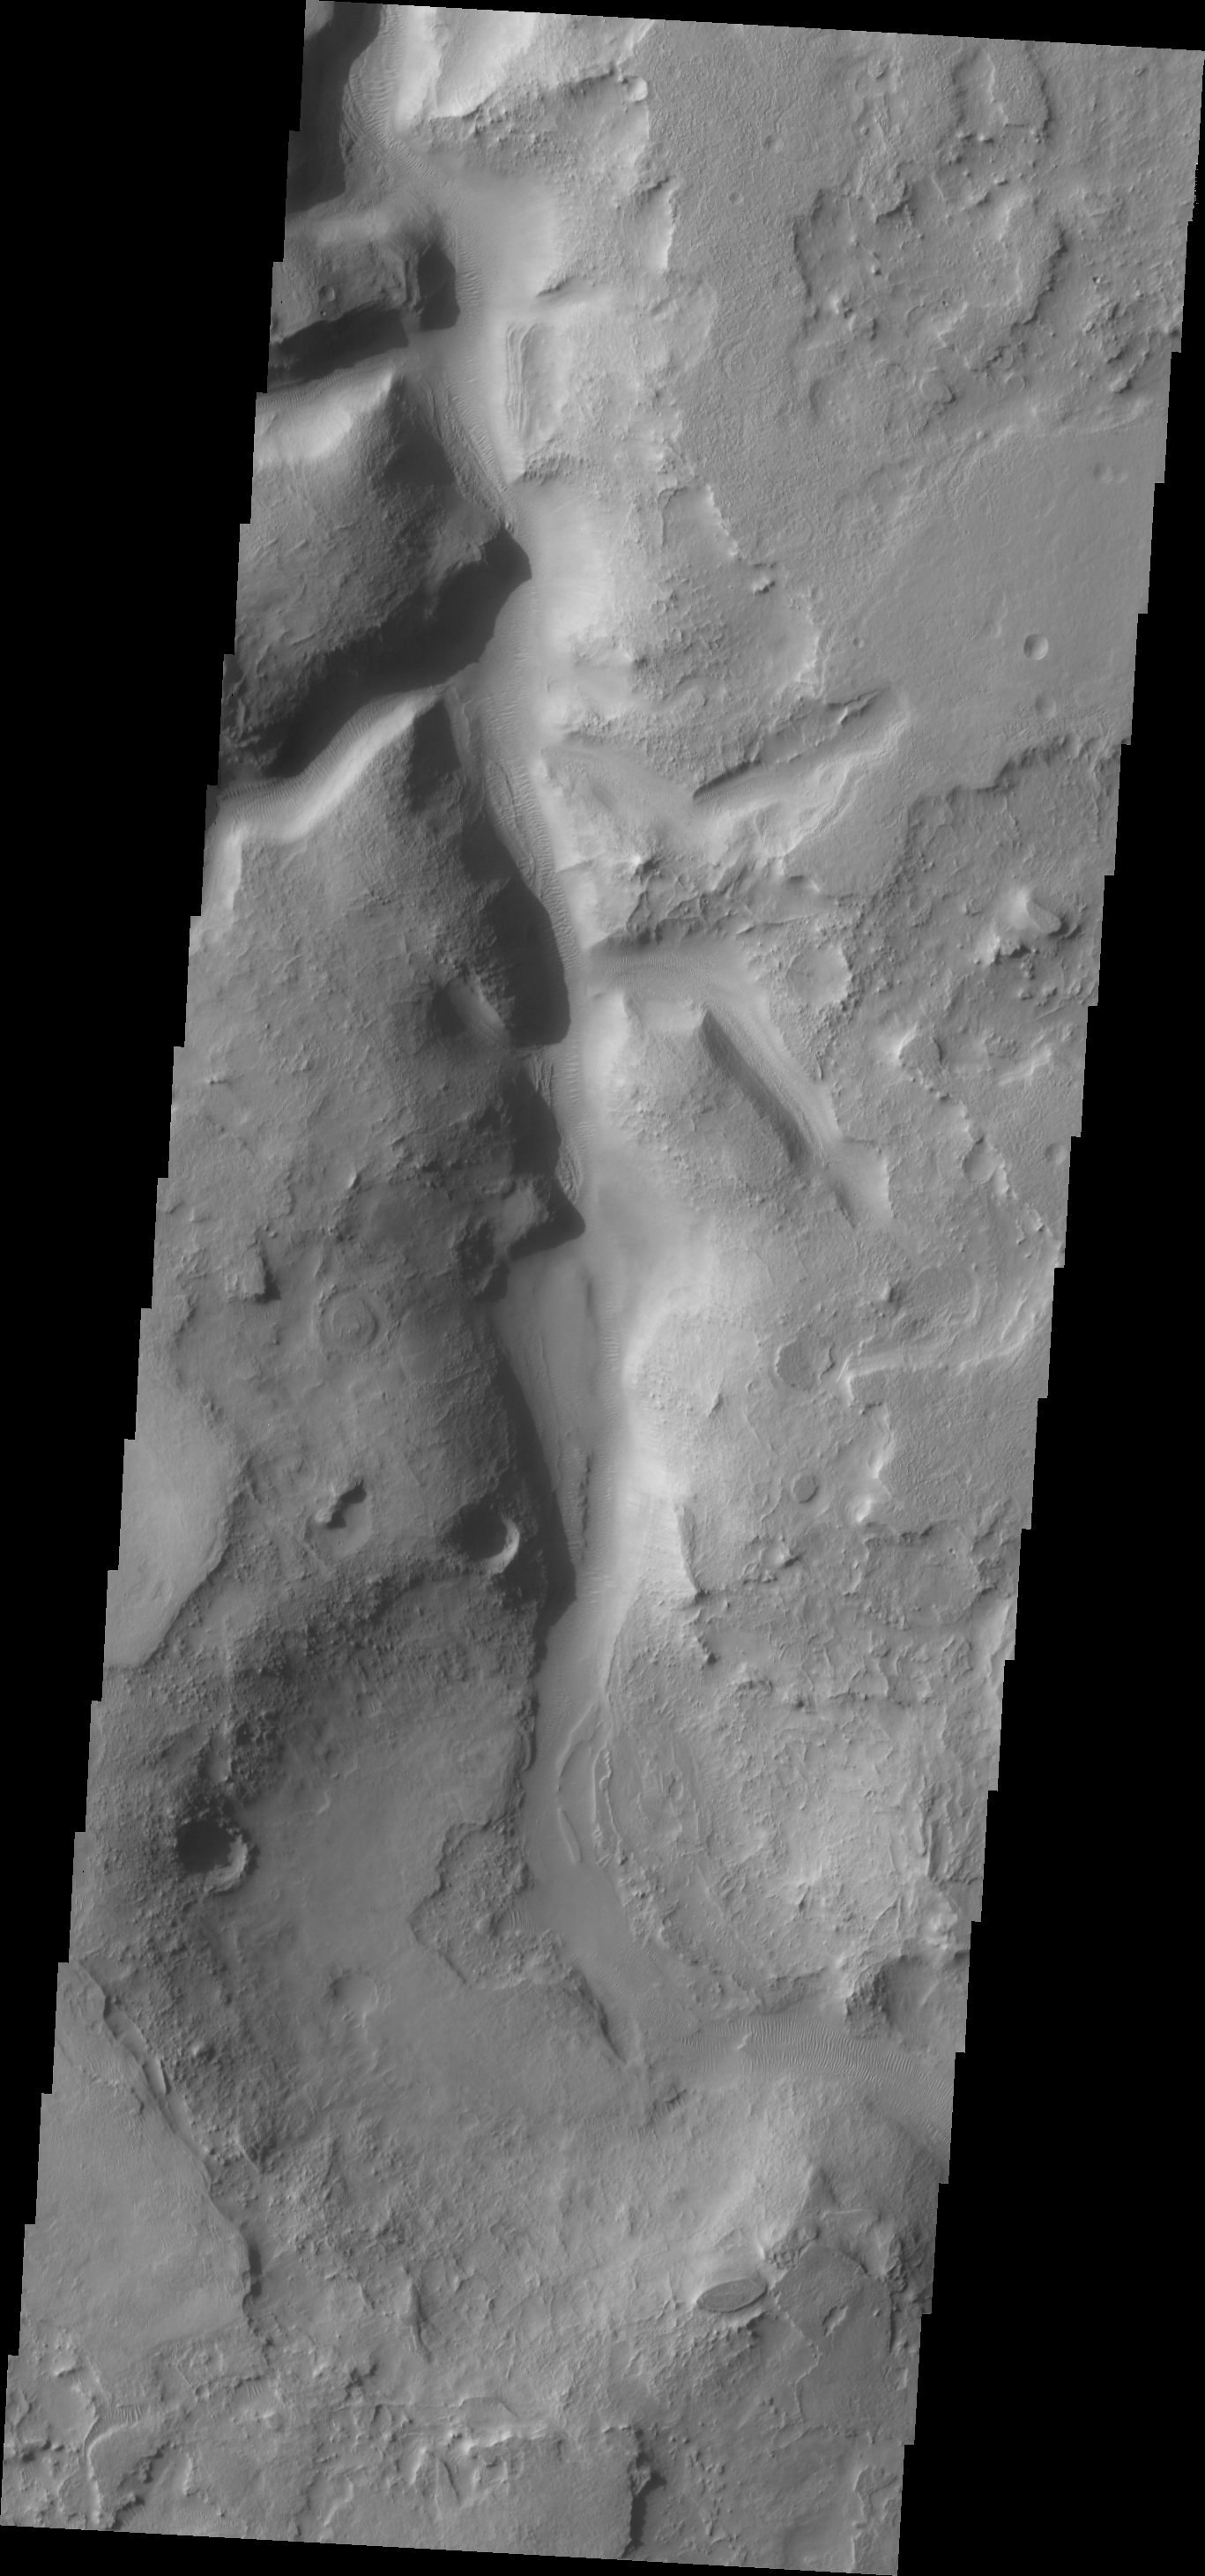

Auqakuh Vallis

This VIS image shows a small portion of Auqakuh Vallis. Several tributaries enter the main channel in the center and upper portions of the image.

Image information: VIS instrument. Latitude 30.4N, Longitude 66.6E. 19 meter/pixel resolution.

Please see the THEMIS Data Citation Note for details on crediting THEMIS images.

Note: this THEMIS visual image has not been radiometrically nor geometrically calibrated for this preliminary release. An empirical correction has been performed to remove instrumental effects. A linear shift has been applied in the cross-track and down-track direction to approximate spacecraft and planetary motion. Fully calibrated and geometrically projected images will be released through the Planetary Data System in accordance with Project policies at a later time.

NASA’s Jet Propulsion Laboratory manages the 2001 Mars Odyssey mission for NASA’s Office of Space Science, Washington, D.C. The Thermal Emission Imaging System (THEMIS) was developed by Arizona State University, Tempe, in collaboration with Raytheon Santa Barbara Remote Sensing. The THEMIS investigation is led by Dr. Philip Christensen at Arizona State University. Lockheed Martin Astronautics, Denver, is the prime contractor for the Odyssey project, and developed and built the orbiter. Mission operations are conducted jointly from Lockheed Martin and from JPL, a division of the California Institute of Technology in Pasadena.

Credit: NASA/JPL/ASU